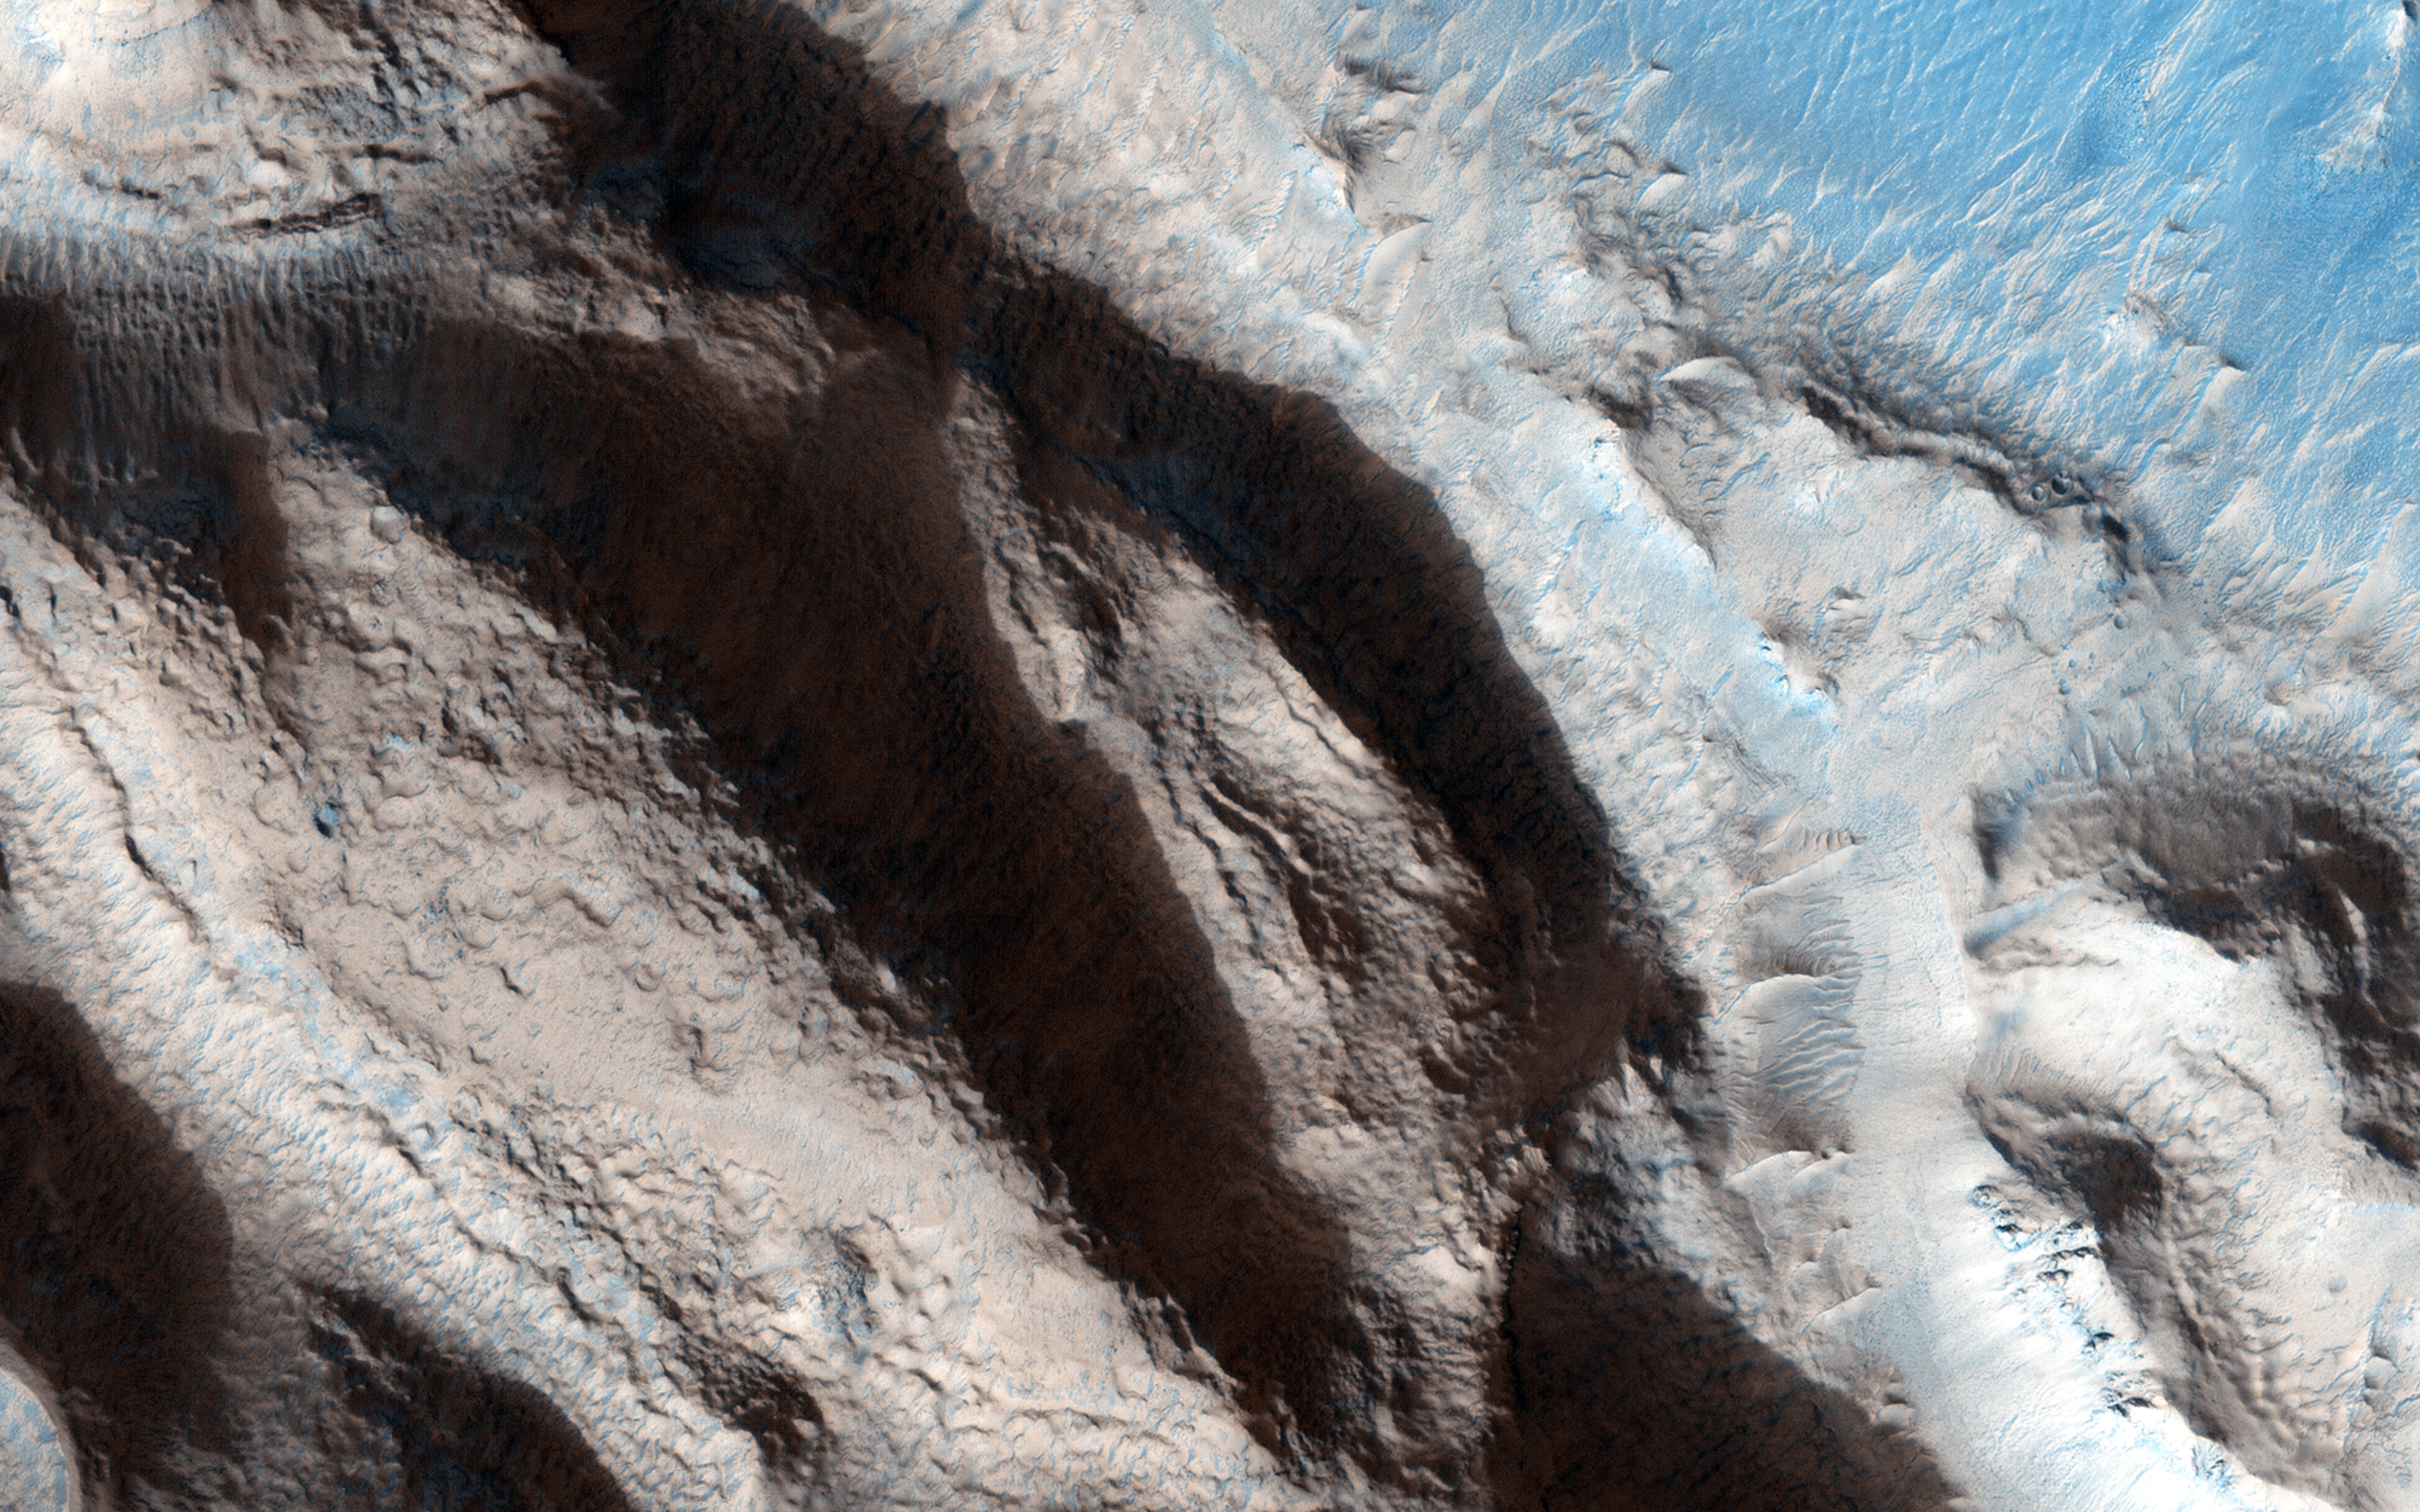

A Fresh, Shallow Valley in Northern Arabia Terra

This relatively fresh, shallowly incised valley was once filled with water and/or ice and flowed to the west toward a large, local depression in northern Arabia Terra (36.5 degrees north, 0.3 degrees east).

This type of valley is younger and distinct in appearance relative to the ancient valley networks that formed in the Martian highlands. Most fresh, shallow valleys like this one often appear as scattered and isolated or sparsely branched networks of individual valleys in the mid-latitudes and equatorial regions of Mars. The floor of the channel within this broader valley is covered with light-toned transverse aeolian ridges (3 kilometers across).

The University of Arizona, Tucson, operates HiRISE, which was built by Ball Aerospace & Technologies Corp., Boulder, Colo. NASA’s Jet Propulsion Laboratory, a division of the California Institute of Technology in Pasadena, manages the Mars Reconnaissance Orbiter Project for NASA’s Science Mission Directorate, Washington.

Credit: NASA/JPL-Caltech/University of Arizona